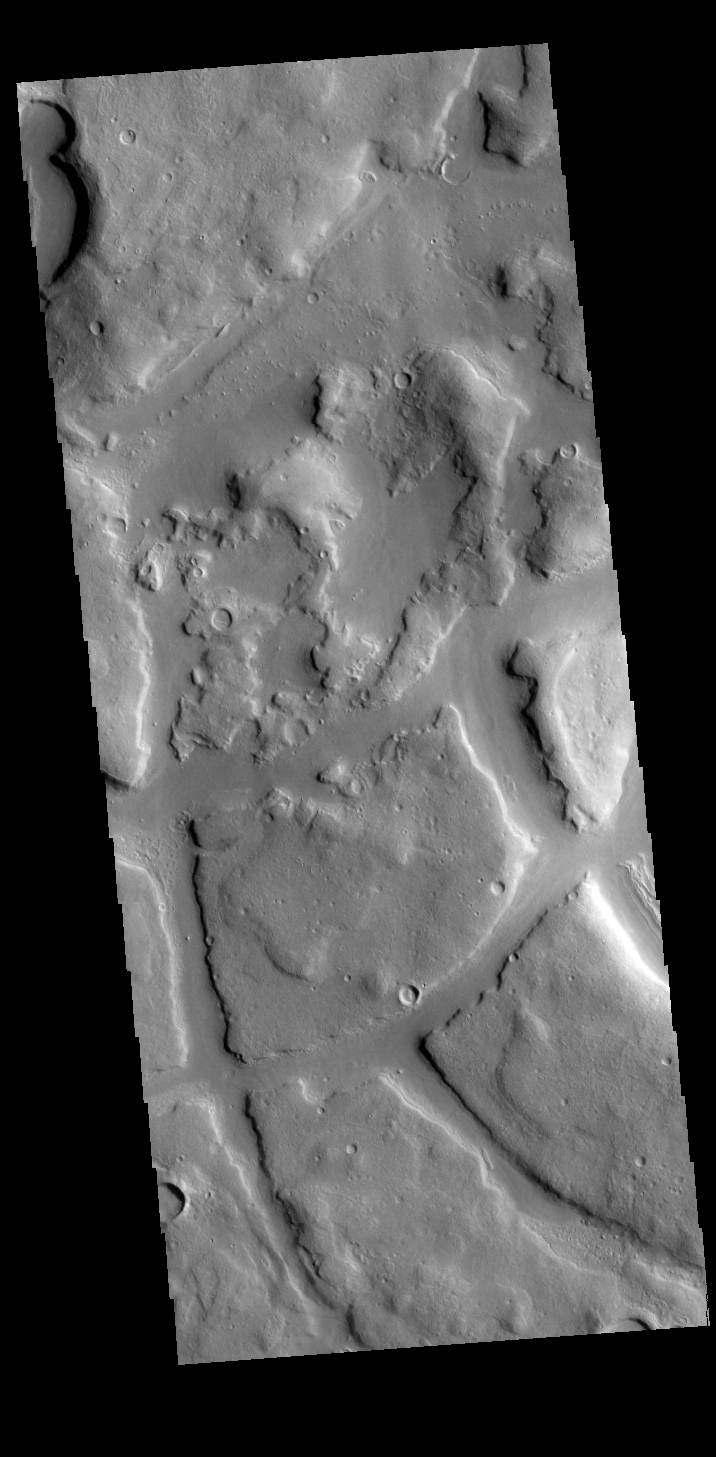

Ismeniae Fossae

Today’s VIS image shows a portion of Ismeniae Fossae. Ismeniae Fossae is a large region containing irregular mesas and valleys. Located in northeastern Arabia Terra, it is 287 km (178 miles) across.

Credit: NASA/JPL-Caltech/ASU